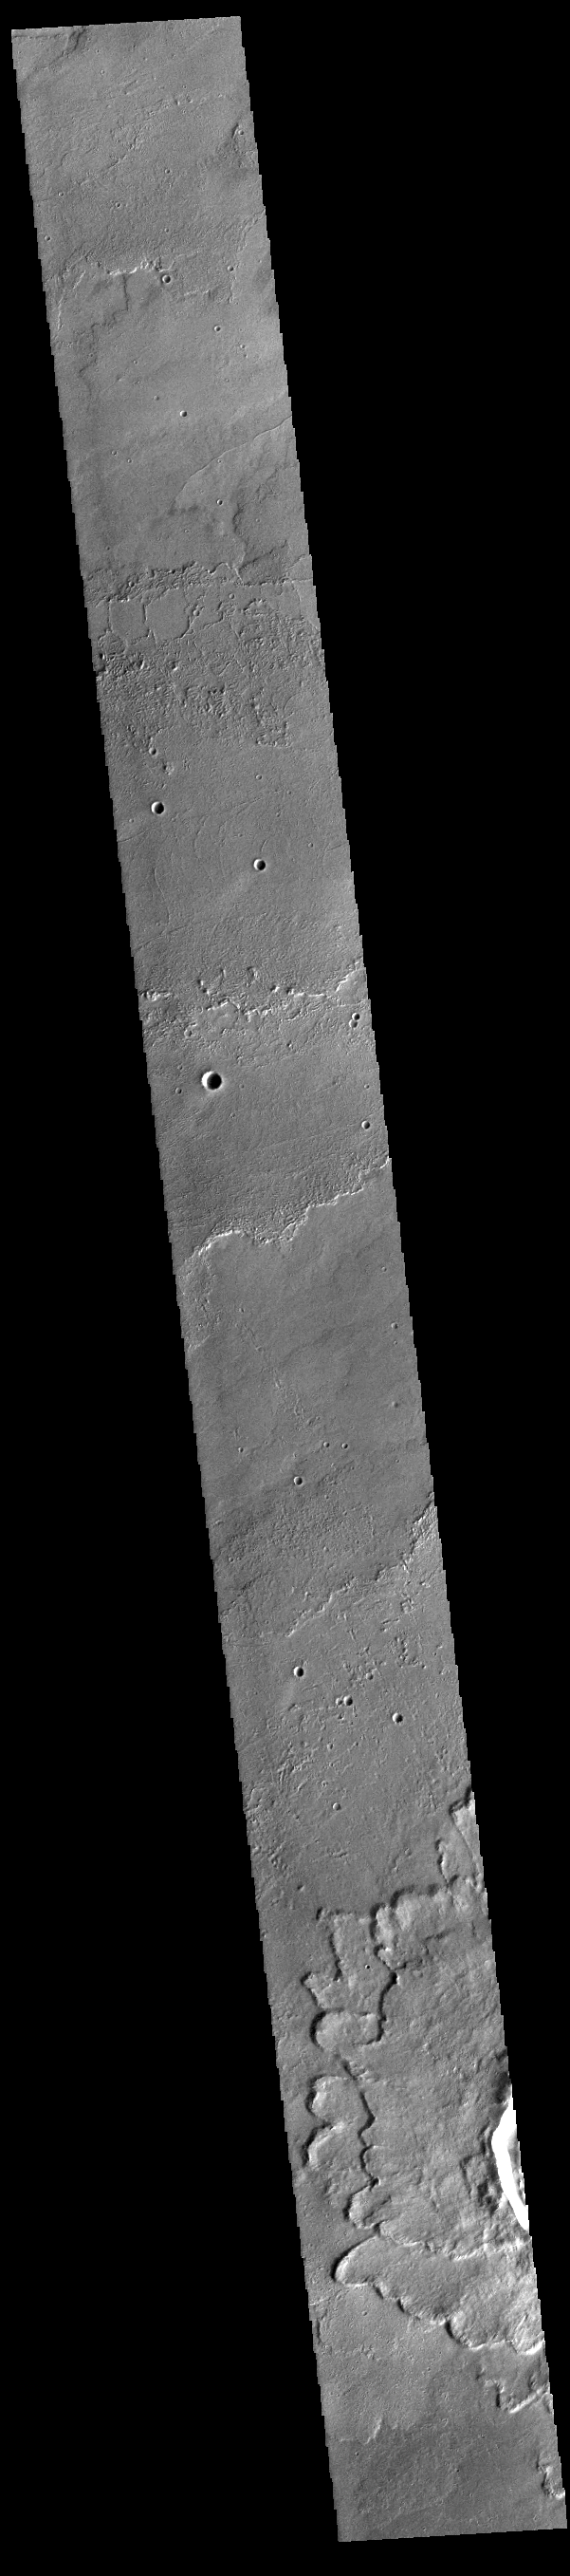

Daedalia Planum

Today’s VIS image shows a small portion of the immense lava flows that originated from Arsia Mons. Arsia Mons is the southernmost of the three large aligned volcanoes in the Tharsis region. Arsia Mons’ last eruption was 10s of million years ago. The different surface textures are created by differences in the lava viscosity and cooling rates. The lobate margins of each flow can be traced back to the start of each flow — or to the point where they are covered by younger flows. Flows in Daedalia Planum can be as long as 180 km (111 miles). For comparison the longest Hawaiian lava flow is only 51 km (˜31 miles) long. The total area of Daedalia Planum is 2.9 million square km – more than four times the size of Texas.

A rampart crater is located at the bottom of the image. Rampart craters are characterized by overlapping lobes with a raised edge at the margin of each part of the ejecta. Scientists believe this type of flow characterization forms when an impacting object readily melts ice in the subsurface. The presence of liquid water in the ejected material allows it to flow along the surface giving a fluidized appearance.

Credit: NASA/JPL-Caltech/ASU